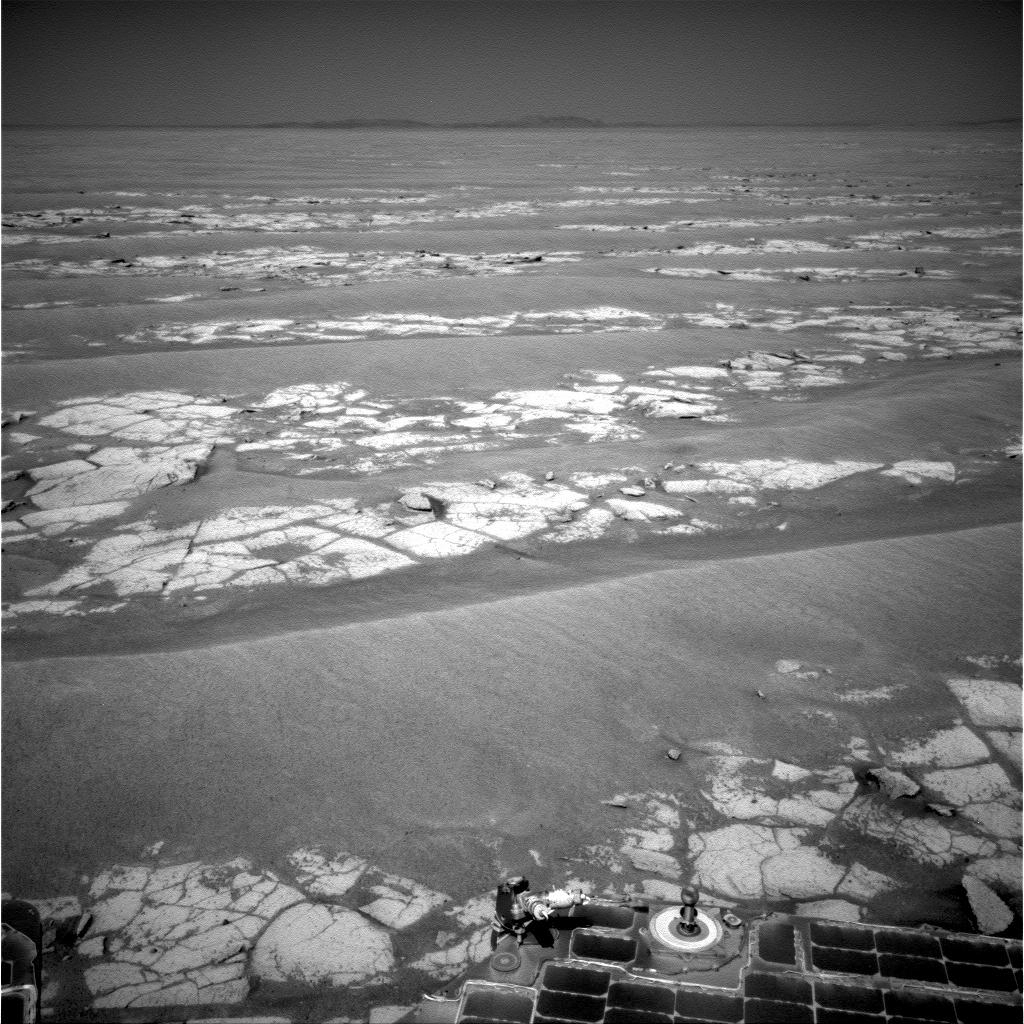

View from Halfway Through Multi-Year Trek

NASA’s Mars Exploration Rover Opportunity used its navigation camera to record this view at the end of a 111-meter (364-foot) drive on the 2,353rd Martian day, or sol, of the rover’s mission on Mars (Sept. 6, 2010). This sol’s drive took Opportunity past the estimated halfway point of the approximately 19-kilometer (11.8-mile) journey from Victoria Crater to the much larger Endeavour Crater.

Opportunity began the trip from Victoria to Endeavour in September 2008 after two years of exploring in and around Victoria. After the rover science team selected Endeavour as the rover’s next long-term destination, observations of Endeavour’s rim by NASA’s Mars Reconnaissance Orbiter revealed the presence of clay minerals. This finding makes the site an even more compelling science destination. Clay minerals, which form exclusively under wet conditions, have been found extensively on Mars from orbit, but have not been examined on the surface.

A portion of the Endeavour rim is visible on the horizon in this image. In the nearer ground, exposures of bright-toned outcrop are visible between crests of darker, wind-sculpted sand ripples.

Opportunity completed its three-month prime mission on Mars in April 2004 and has been operating as an extended mission since then.

JPL, a division of the California Institute of Technology in Pasadena, manages the Mars Exploration Rover Project for the NASA Science Mission Directorate, Washington.

Credit: NASA/JPL-Caltech